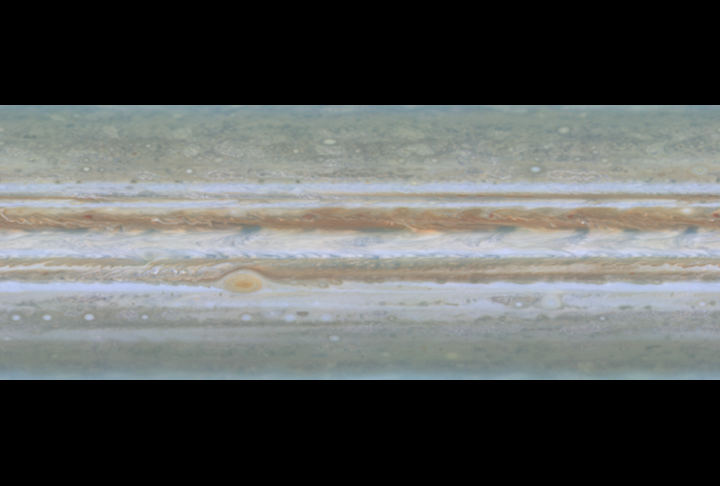

2-D Atmosphere Movie

Quicktime file (120k)
Larger AVI file (453k)

NASA’s Cassini spacecraft took narrow-angle images of Jupiter’s outer atmosphere, showing the giant planet as if it were constantly bathed in sunlight. To make this smooth movie sequence (of which the release image is a still frame), projections of the movement of the atmosphere were inserted between frames, using data from a previous mission to Jupiter, NASA’s Voyager spacecraft. The movie shows one frame every 1.1 hours, over 10 days, from October 31 to November 9, 2000.

Cassini is a cooperative mission of NASA, the European Space Agency and the Italian Space Agency. JPL, a division of the California Institute of Technology in Pasadena, manages Cassini for NASA’s Office of Space Science, Washington, D.C.

Credit: NASA/JPL/University of Arizona